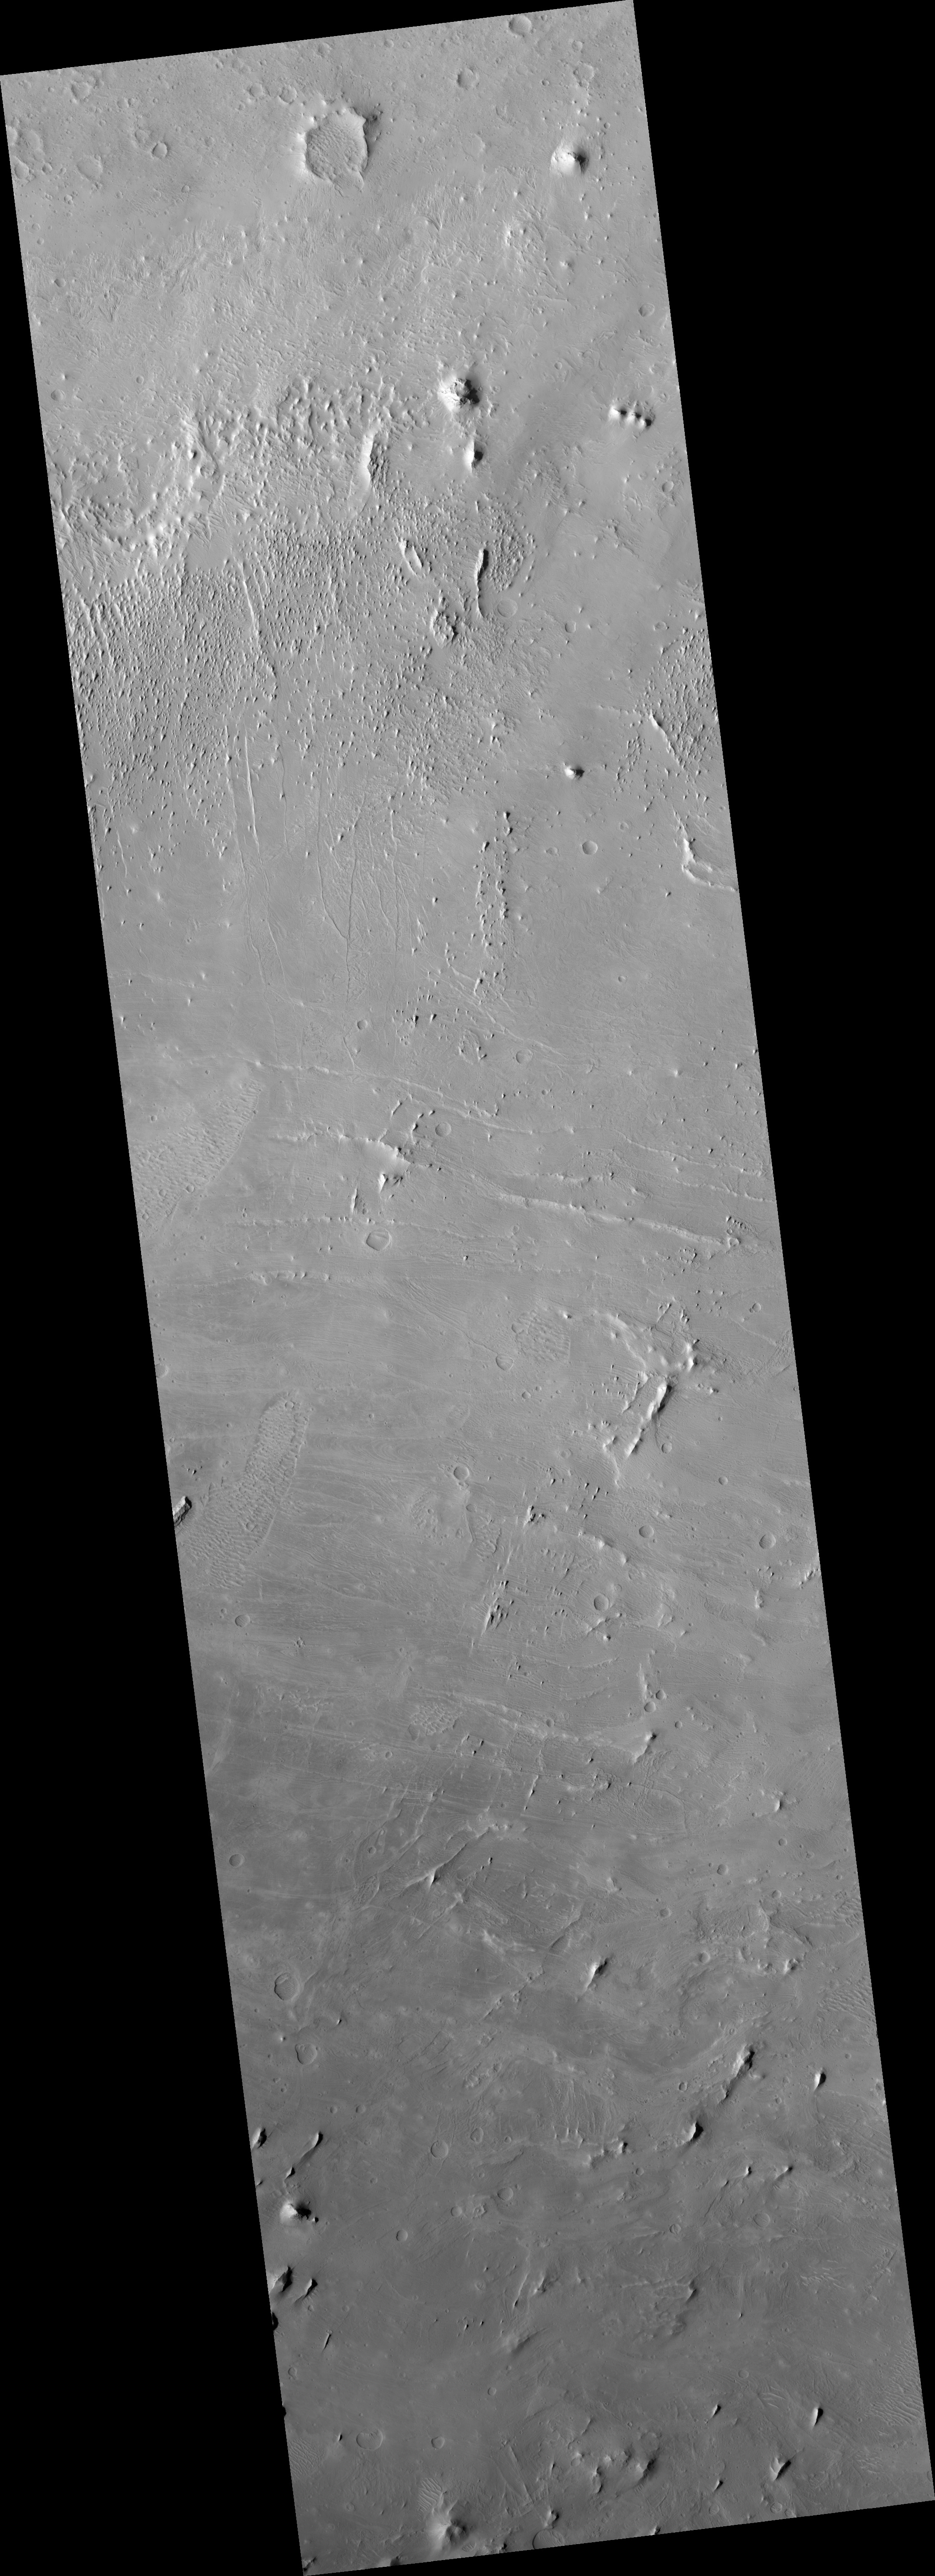

Layered Rocks in a Crater in Arabia Terra

This HiRISE image (PSP_002574_1865) shows a ground surface composed of many thin light- and dark-toned layers.

These layers are mostly parallel with adjacent layers, and sets of layers often form intricate curved shapes that are reminiscent of wood grain.

What we see here is actually a series of rock layers that have been sequentially laid down on the floor of a large impact crater. These layers create interesting geometric patterns because they initially accumulated as large ripples, or sand dunes.

Subsequently, the ground surface was eroded away by the wind, revealing these underground layers of bedrock.

Observation Toolbox
Acquisition date: 2 February 2007
Local Mars time: 3:42 PM
Degrees latitude (centered): 6.6°
Degrees longitude (East): 14.1°
Range to target site: 275.1 km (171.9 miles)
Original image scale range: 27.5 cm/pixel (with 1 x 1 binning) so objects ~83 cm across are resolved
Map-projected scale: 25 cm/pixel and north is up
Map-projection: EQUIRECTANGULAR
Emission angle: 4.8°
Phase angle: 51.3°
Solar incidence angle: 56°, with the Sun about 34° above the horizon
Solar longitude: 183.0°, Northern Autumn

NASA’s Jet Propulsion Laboratory, a division of the California Institute of Technology in Pasadena, manages the Mars Reconnaissance Orbiter for NASA’s Science Mission Directorate, Washington. Lockheed Martin Space Systems, Denver, is the prime contractor for the project and built the spacecraft. The High Resolution Imaging Science Experiment is operated by the University of Arizona, Tucson, and the instrument was built by Ball Aerospace and Technology Corp., Boulder, Colo.

Credit: NASA/JPL/Univ. of Arizona